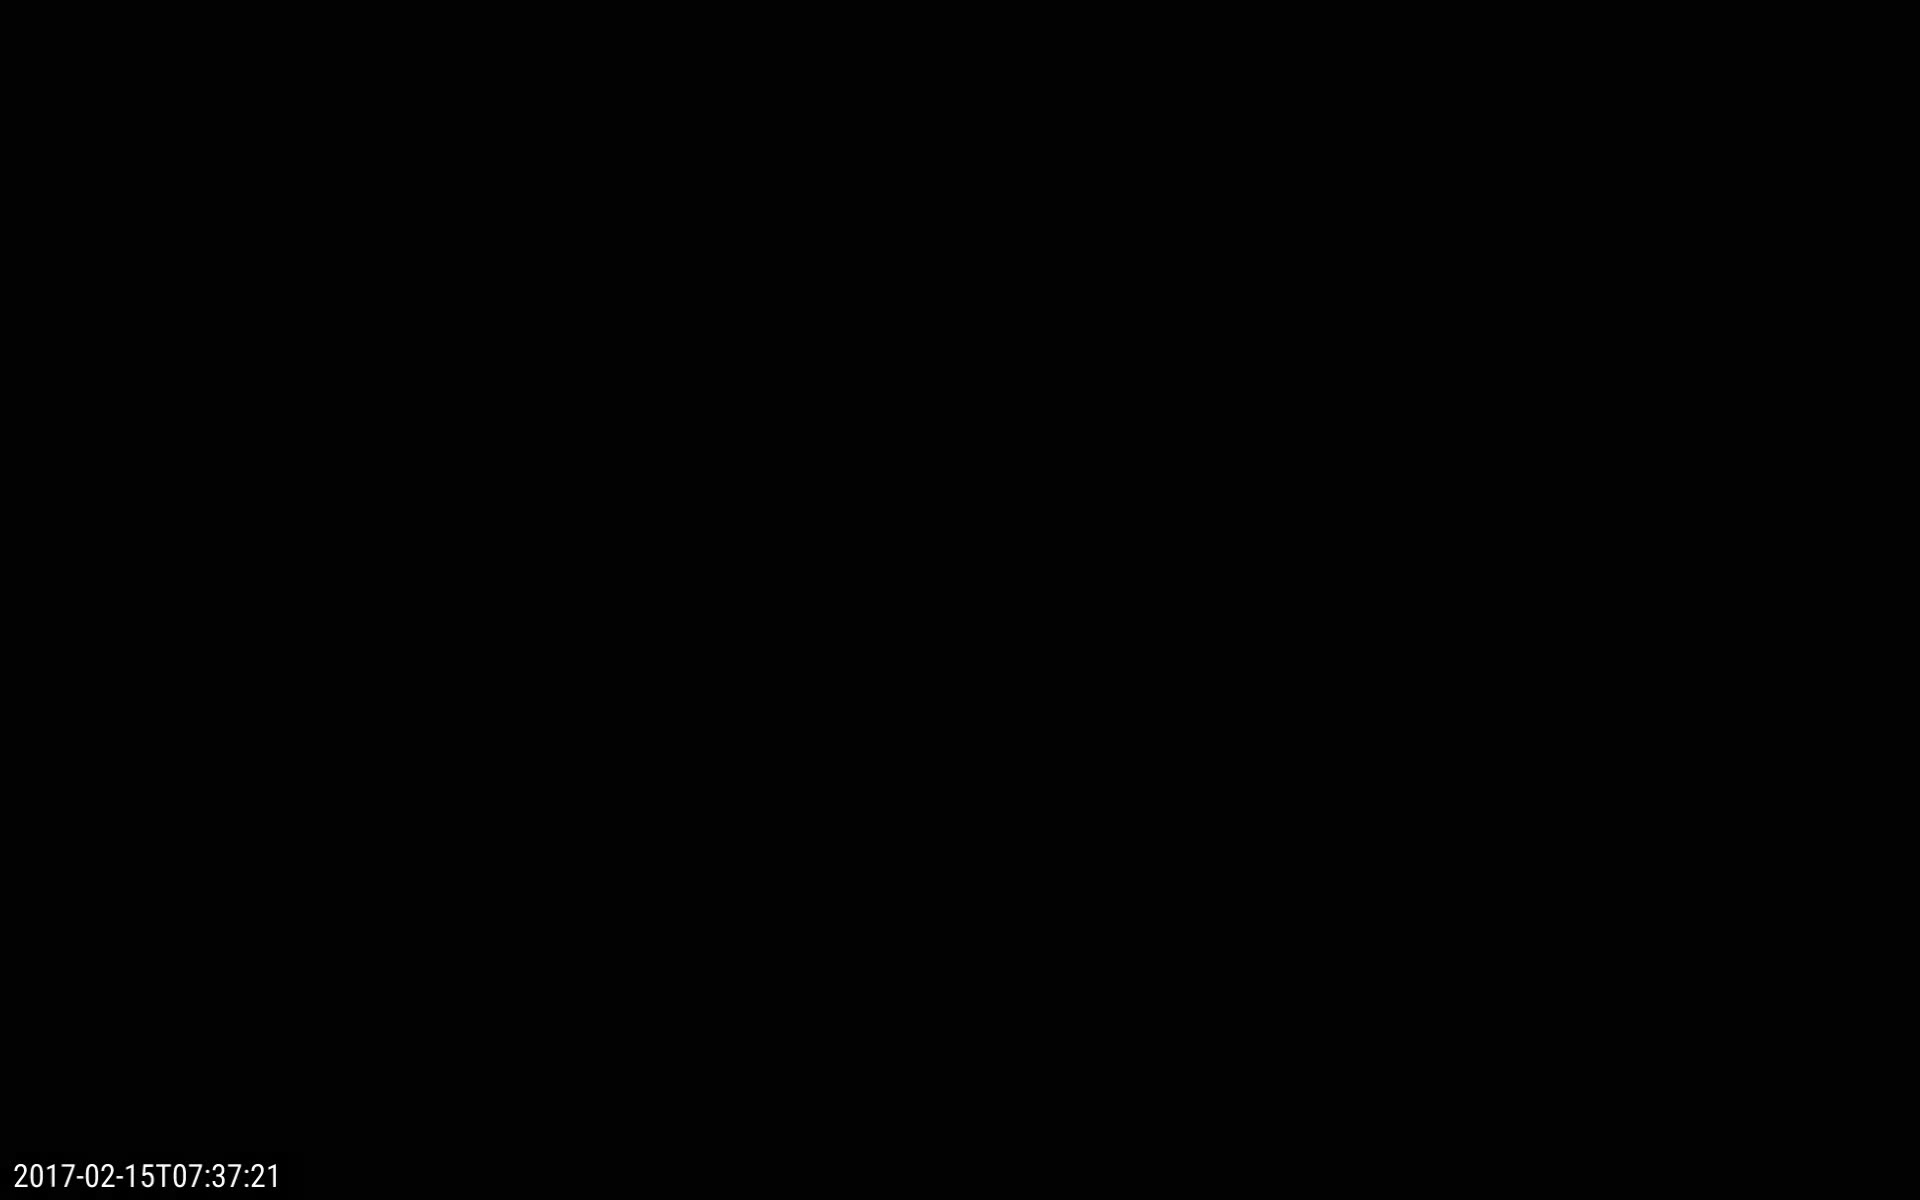

Earth Eclipses the Sun

Twice a year, NASA’s Solar Dynamics Observatory, or SDO, has an eclipse season — a weeks-long period in which Earth blocks SDO’s view of the sun for part of each day. This footage captured by SDO on Feb. 15, 2017, shows one such eclipse. Earth’s edge appears fuzzy, rather than crisp, because the sun’s light is able to shine through Earth’s atmosphere in some places. These images were captured in wavelengths of extreme ultraviolet light, which is typically invisible to our eyes, but is colorized here in gold.

Credit: NASA/Goddard/SDO